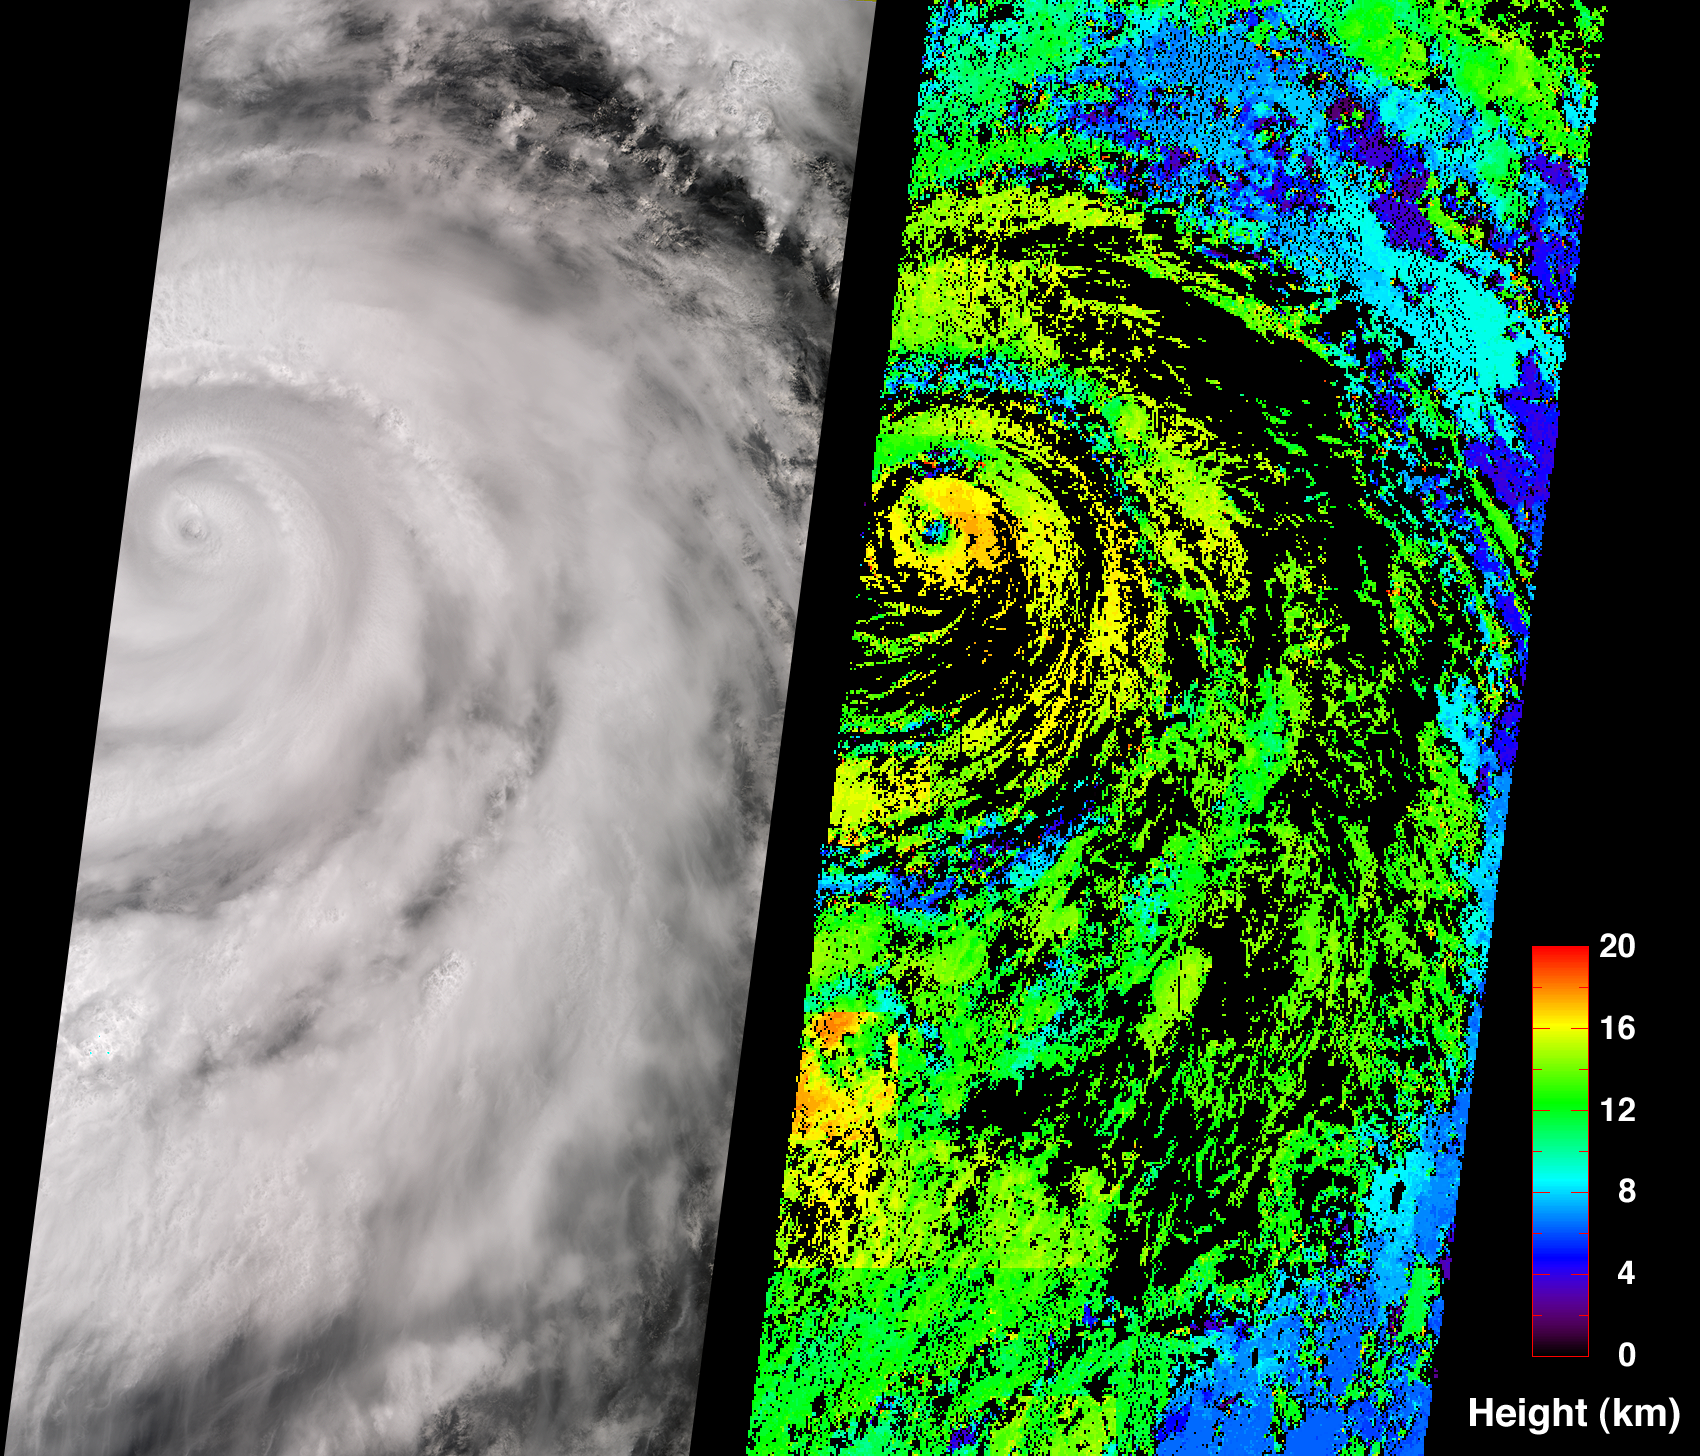

Hurricane Juliette

A classical intense hurricane is shown in this view of Juliette, captured by the Multi-angle Imaging SpectroRadiometer on September 26, 2001.

On the left is a true-color image produced by MISR’s nadir (vertical-viewing) camera. Impressive spiral arms wrapped around the eye are apparent. Several areas of convective cloud can be discerned along the arms. The eye of the storm is centered at 18.8N latitude and 109.8W longitude (about 480 kilometers south of Cabo San Lucas, Mexico). On the right is the cloud-top height field derived using automated computer processing of the data from multiple MISR cameras. Relative height variations are well represented, such as the clearing within the storm’s eye. The stereoscopic data processing algorithm used to generate these results is still being refined. Future versions of this product may show modest changes in the height values compared to the preliminary values displayed here. Areas where heights could not be retrieved are shown in black. The observations cover a 380-kilometer swath width, and were acquired during Terra orbit 9442.

On September 25, Air Force reconnaissance aircraft recorded minimum sea level pressures of 923 millibars — the lowest measurement for an eastern North Pacific hurricane since 1973. According to the National Hurricane Center, deep convection surrounding Juliette’s eye began to weaken on the morning of September 26. The strength of this potentially dangerous hurricane continued to diminish over the next few days as the storm approached cooler waters. It travelled in a north-northwest direction over the Pacific Ocean until reaching the tip of Baja Peninsula, where the heaviest rainfall and winds were confined. Juliette was downgraded to a tropical storm on September 29, and to a tropical depression on September 30. The National Hurricane Center predicted Juliette’s cyclonic circulation to be mostly dissipated by October 4.

Eyes, look your last!
Arms, take your last embrace!–William Shakespeare, Romeo and Juliet: Act v. Sc. 3.
MISR was built and is managed by NASA’s Jet Propulsion Laboratory, Pasadena, CA, for NASA’s Office of Earth Science, Washington, DC. The Terra satellite is managed by NASA’s Goddard Space Flight Center, Greenbelt, MD. JPL is a division of the California Institute of Technology.

Credit: NASA/GSFC/LaRC/JPL, MISR Team